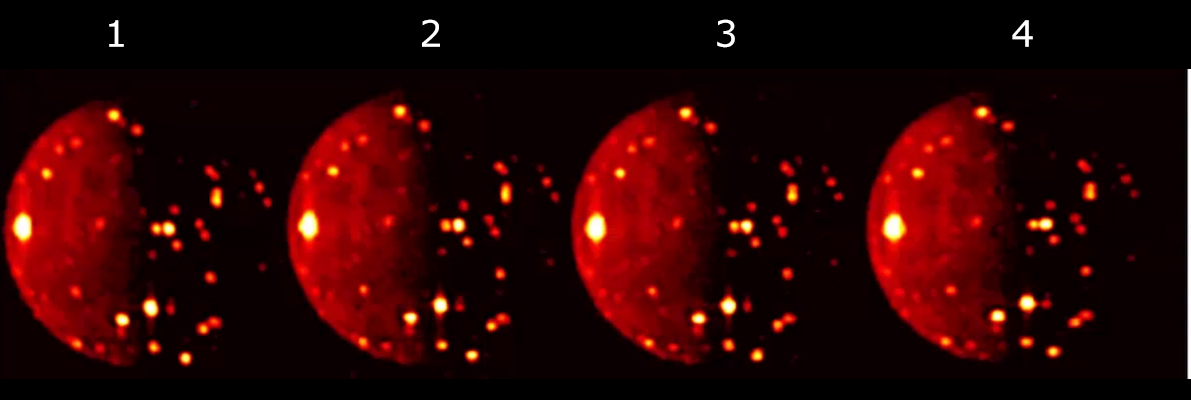

4 Looks at Io Volcanoes

Data used to generate this composite image of volcanic activity on the Jovian moon Io was obtained by the JIRAM (Jovian Infrared Auroral Mapper) instrument aboard NASA’s Juno spacecraft during a flyby of the moon on Oct. 16, 2021. JIRAM took the four images over a short time interval to observe volcanic activity on the moon from different view angles.

JIRAM data collected over time could provide information on changes to Io’s surface, including the number of active volcanoes or variations in their intensity. JIRAM “sees” infrared light not visible to the human eye. In this composite image, the measurements of thermal emission radiated from the planet were in the infrared wavelength of around 5 microns.

Credit: NASA/JPL-Caltech/SwRI/ASI/INAF/JIRAM